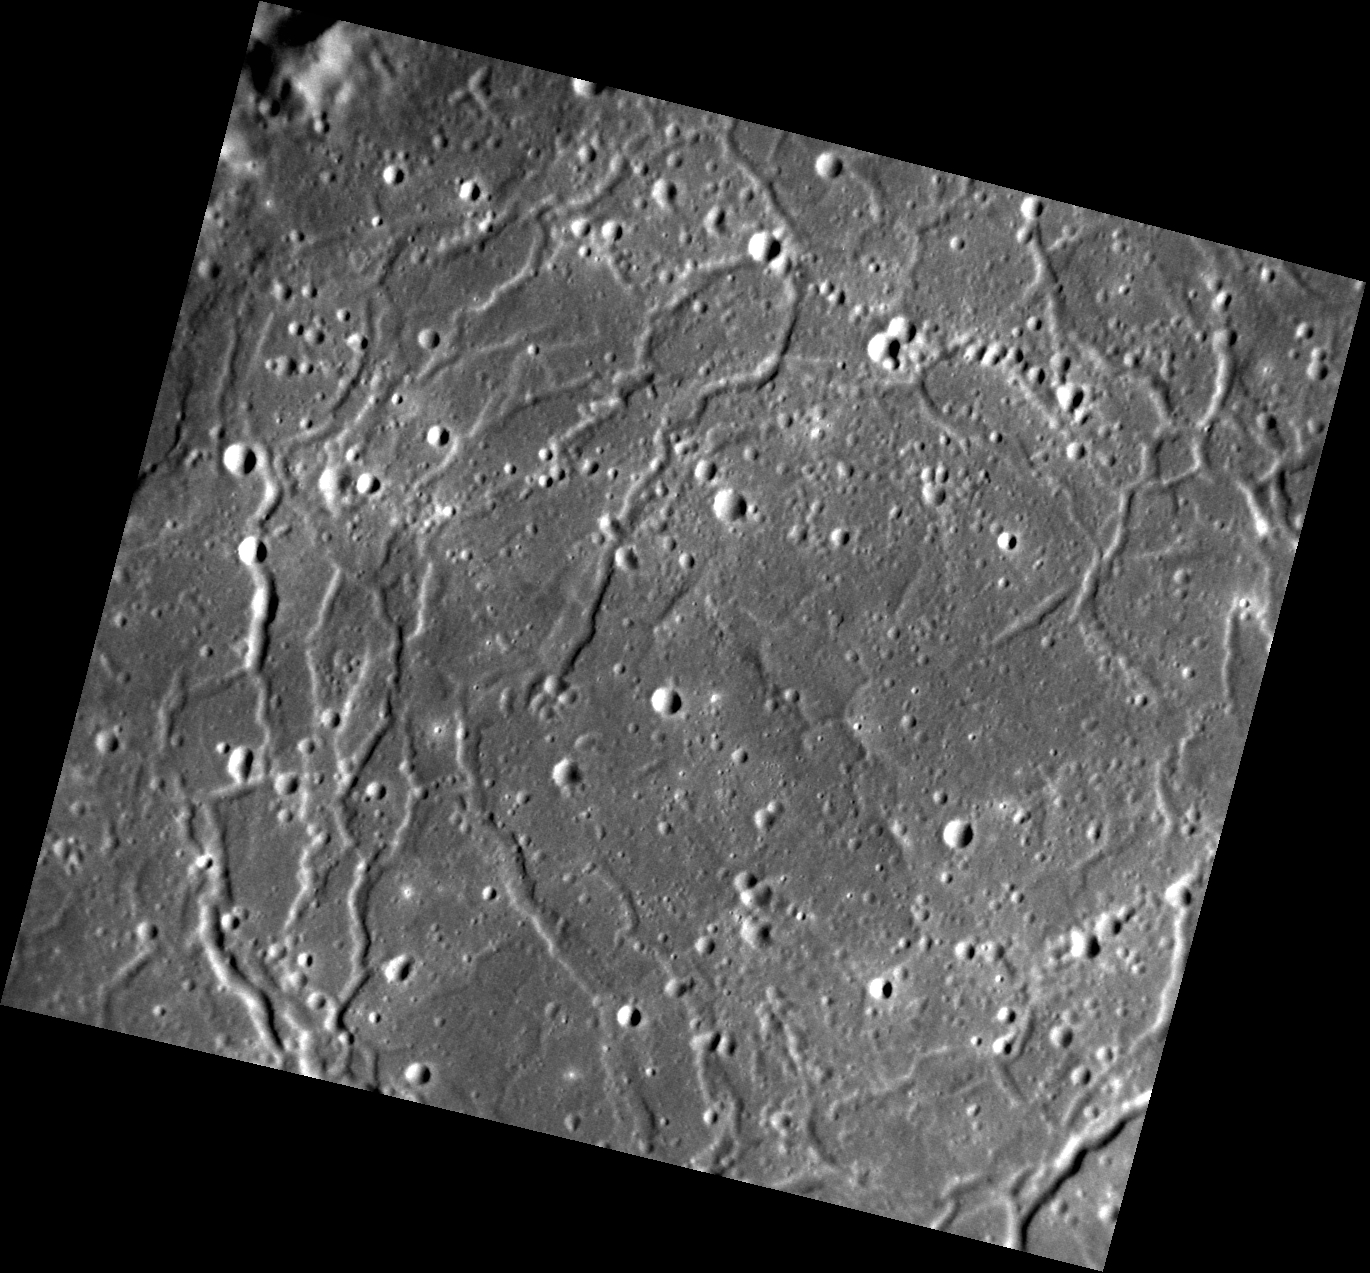

Lowdown

This image, with north to the top, is of the central portion of the Rachmaninoff basin. According to a report on Mercury’s topography published in the journal Science by Maria Zuber and her colleagues, a point in the lower right section of this image (at 27.42° N, 57.22° E) has the lowest elevation in the planet’s northern hemisphere — approximately 5.82 km below the reference. (In fact, another location in a crater at 85.45° N, 62.44° E has about the same low elevation as the point in Rachmaninoff.)

This image was acquired as a high-resolution targeted observation. Targeted observations are images of a small area on Mercury’s surface at resolutions much higher than the 200-meter/pixel morphology base map. It is not possible to cover all of Mercury’s surface at this high resolution, but typically several areas of high scientific interest are imaged in this mode each week.

Date acquired: July 17, 2011
Image Mission Elapsed Time (MET): 219350409
Image ID: 513717
Instrument: Narrow Angle Camera (NAC) of the Mercury Dual Imaging System (MDIS)
Center Latitude: 27.84°
Center Longitude: 57.15° E
Resolution: 62 meters/pixel
Scale: The scene is about 73 km (45 mi.) across
Incidence Angle: 67.1°
Emission Angle: 25.9°
Phase Angle: 41.2°

The MESSENGER spacecraft is the first ever to orbit the planet Mercury, and the spacecraft’s seven scientific instruments and radio science investigation are unraveling the history and evolution of the Solar System’s innermost planet. Visit the Why Mercury? section of this website to learn more about the key science questions that the MESSENGER mission is addressing. During the one-year primary mission, MDIS acquired 88,746 images and extensive other data sets. MESSENGER is now in a year-long extended mission, during which plans call for the acquisition of more than 80,000 additional images to support MESSENGER’s science goals.

These images are from MESSENGER, a NASA Discovery mission to conduct the first orbital study of the innermost planet, Mercury. For information regarding the use of images, see the MESSENGER image use policy.

Credit: NASA/Johns Hopkins University Applied Physics Laboratory/Carnegie Institution of Washington